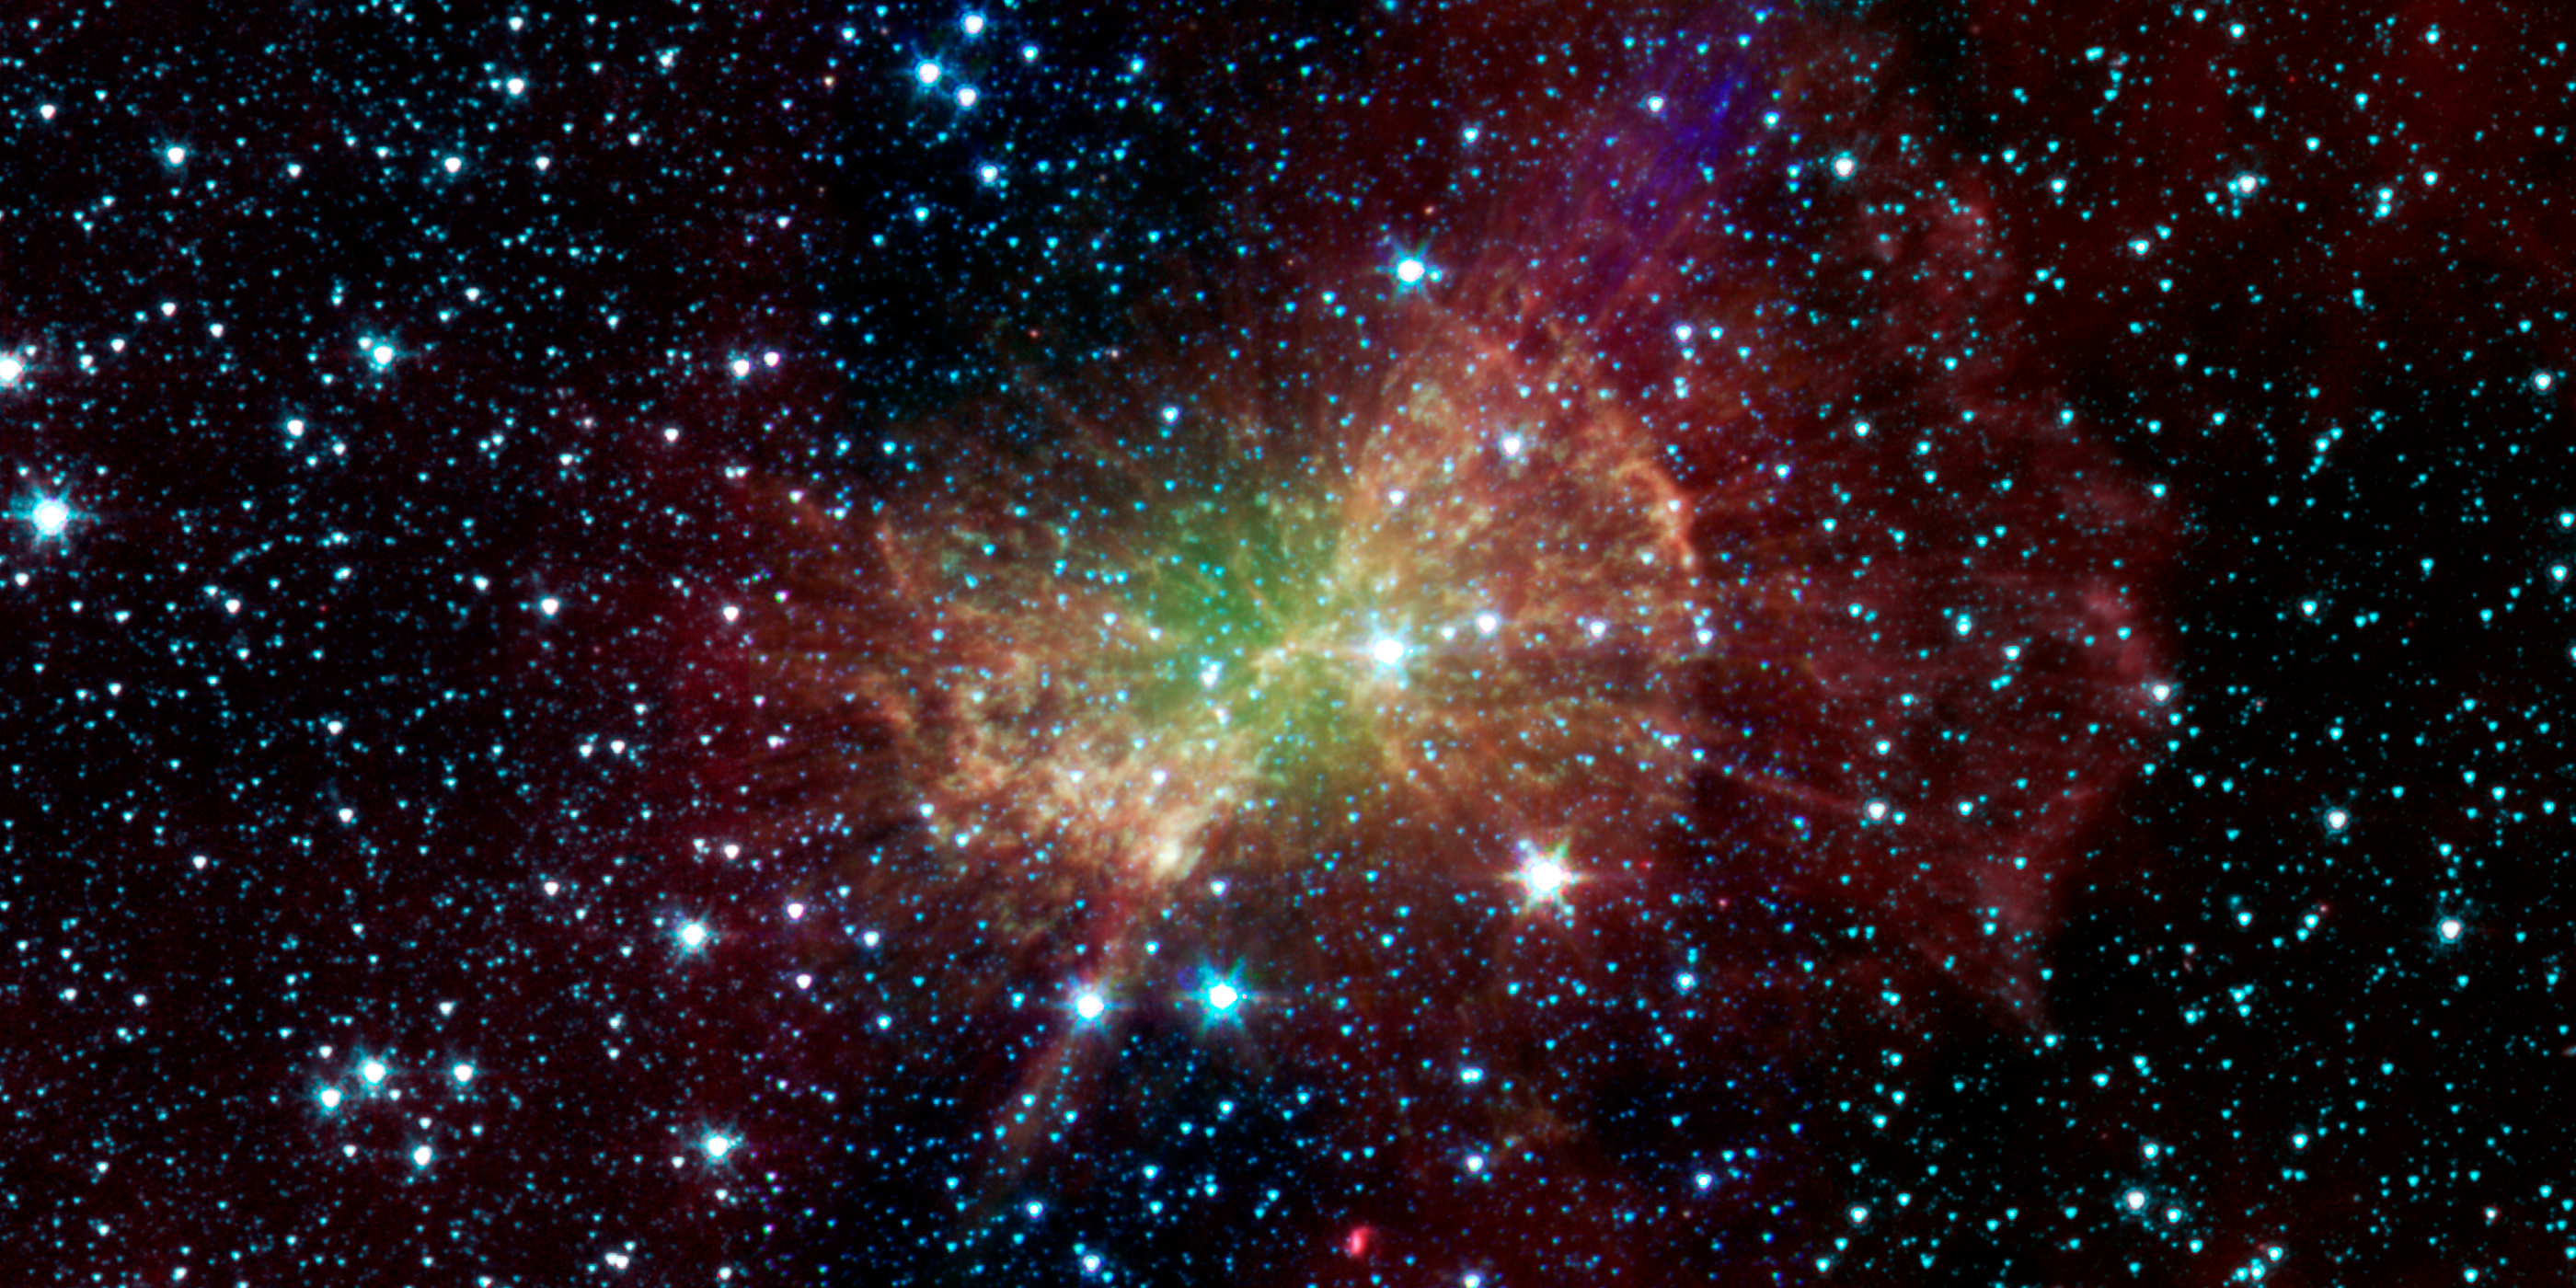

Weighing in on the Dumbbell Nebula

The Dumbbell nebula, also known as Messier 27, pumps out infrared light in this image from NASAs Spitzer Space Telescope. The nebula was named after its resemblance to a dumbbell as seen in visible light. It was discovered in 1764 by Charles Messier, who included it as the 27th member of his famous catalog of nebulous objects. Though he did not know it at the time, this was the first in a class of objects, now known as planetary nebulae, to make it into the catalog.

Planetary nebulae, historically named for their resemblance to gas-giant planets, are now known to be the remains of stars that once looked a lot like our sun. When sun-like stars die, they puff out their outer gaseous layers. These layers are heated by the hot core of the dead star, called a white dwarf, and shine with infrared and visible-light colors. Our own sun will blossom into a planetary nebula when it dies in about five billion years.

The Dumbbell nebula is 1,360 light-years away in the Vulpecula constellation, and stretches across 4.5 light-years of space. That would more that fill the space between our sun and the nearest star, and it demonstrates how effective planetary nebulae are at returning much of a stars material back to interstellar space at the end of their lives.

Spitzers infrared view shows a different side of this recycled stellar material. It is interesting how different Spitzers view of the Dumbbell looks compared to optical images, comments Dr. Joseph Hora of the Harvard Smithsonian Center for Astrophysics. The diffuse green glow, which is brightest near the center, is probably showing us hot gas atoms being heated by the ultraviolet light from the central white dwarf.

A collection of clumps fill the central part of the nebula, and red-colored radial spokes extend well beyond. Astronomers think these features represent molecules of hydrogen gas, mixed with traces of heavier elements. Despite being broken apart by the ultraviolet light from the central white dwarf, much of this molecular material may survive intact and mix back into interstellar gas clouds, helping to fuel the next generation of stars. Similar structures are seen in the Helix and other planetary nebulae.

This image was made using data from Spitzers Infrared Array Camera (IRAC). Blue shows infrared light with wavelengths of 3.6 microns, green represents 4.5-micron light and red, 8.0-micron light.

Credit: NASA/JPL-Caltech/J. Hora (Harvard-Smithsonian CfA)